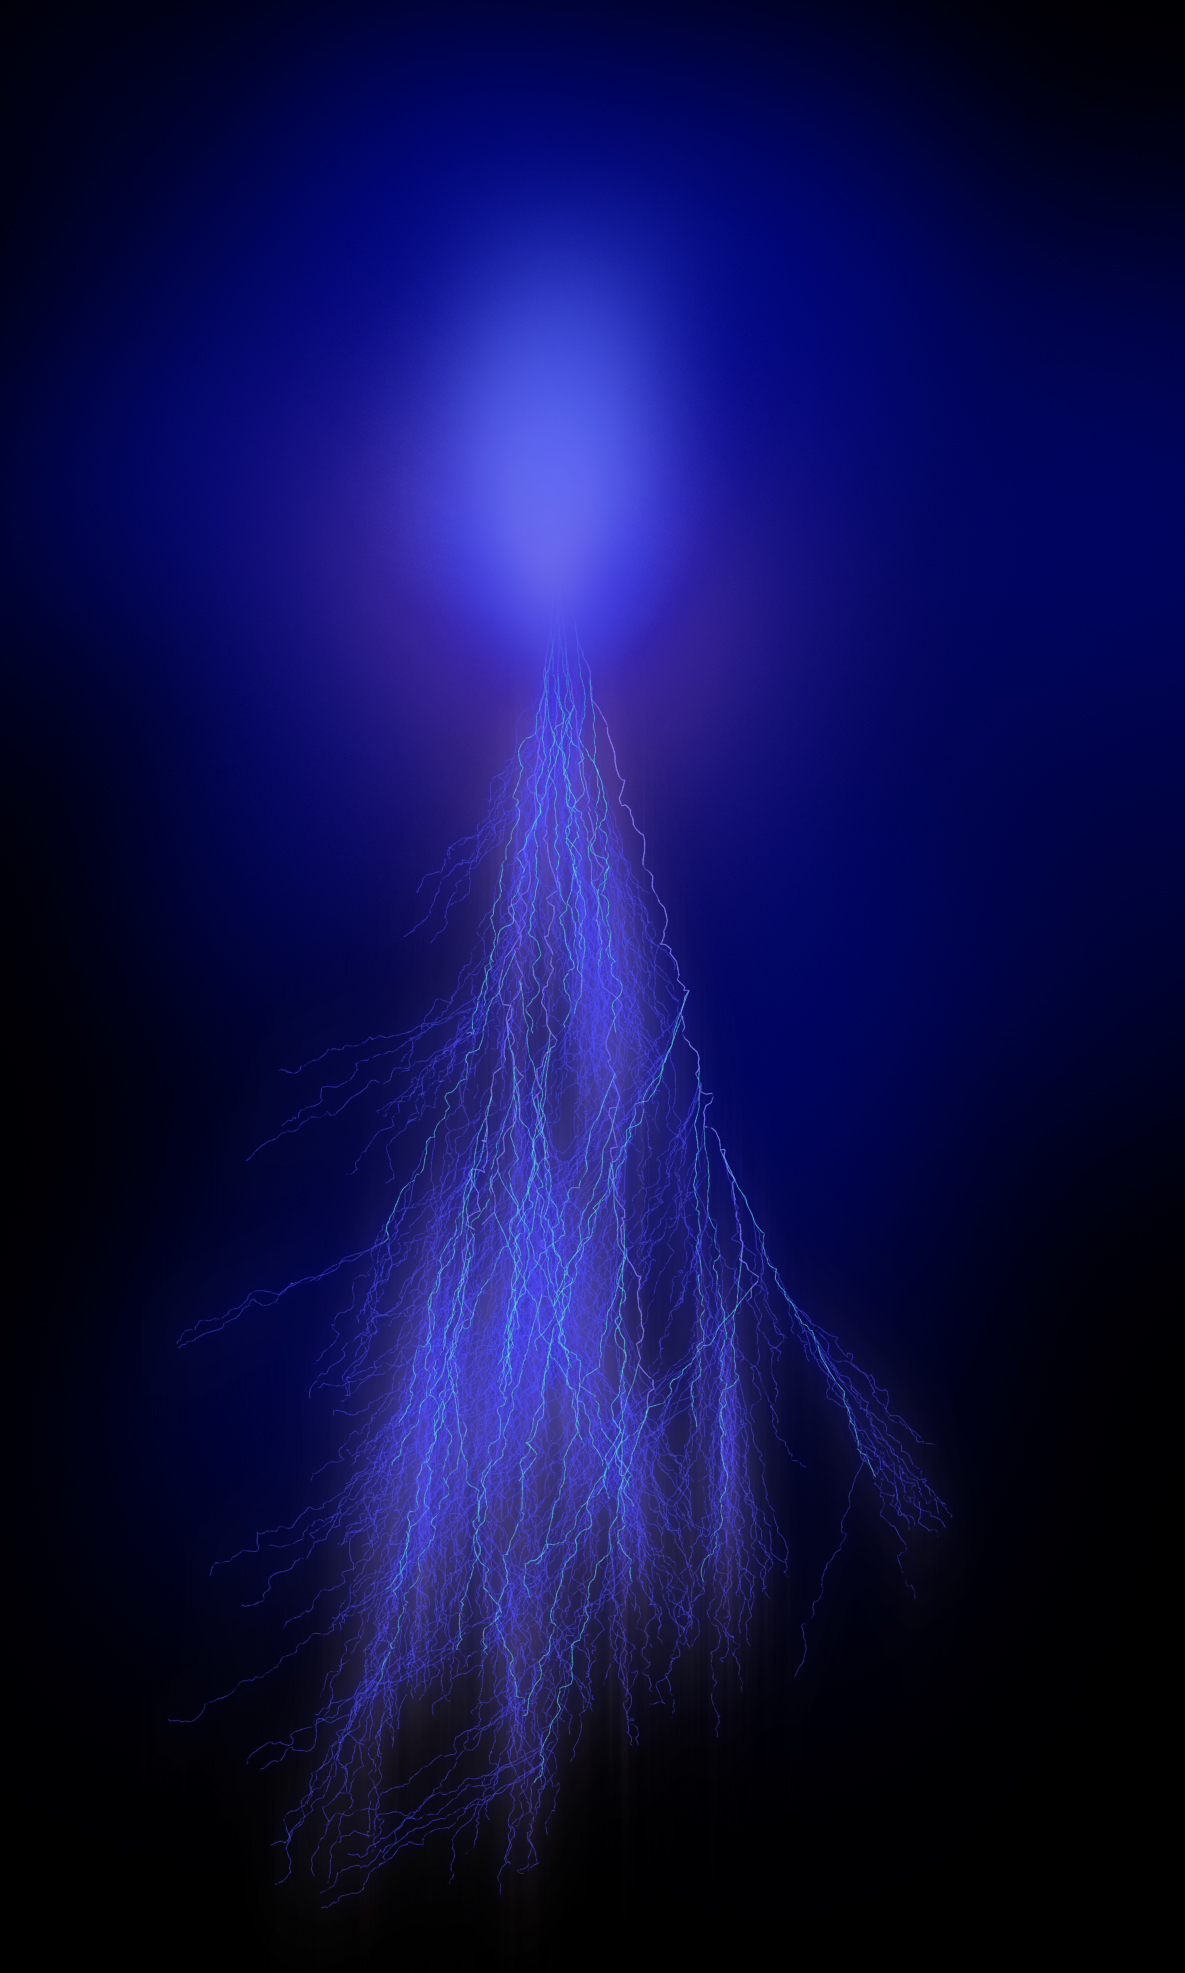

Jovian Sprite (Illustration)

This illustration shows what a sprite could look like in Jupiter’s atmosphere. Named after a mischievous, quick-witted character in English folklore, sprites last for only a few milliseconds. They feature a central blob of light with long tendrils of light extending down toward the ground and upward. In Earth’s upper atmosphere, their interaction with nitrogen give sprites a reddish hue. At Jupiter, where the predominance of hydrogen in the upper atmosphere would likely give them a blue hue.

Credit: NASA/JPL-Caltech/SwRI